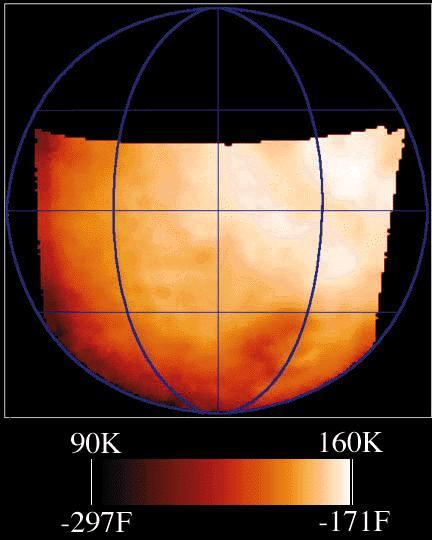

Temperature Map of Ganymede

This map shows the temperatures for most of the surface of Ganymede made from data taken by the Photopolarimeter/Radiometer (PPR) instrument on June 26, 1996 as Galileo approached the sunlit side of the moon. The color bar shows the range of temperatures of this data, with the dark red being the coldest and white being the warmest. This is similar to the temperature forecast maps that you see on the evening news or in some newspapers. The difference between this map and one of Earth is that PPR measures the temperature of the surface (the ground), instead of air temperature. Ganymede is much colder than Earth, with these daytime temperatures ranging across the surface from 90 to 160 Kelvin (or -297 to -171 degrees Fahrenheit). Jupiter and its moons receive less than 1/30th the amount of sunlight that the Earth does, and Ganymede has essentially no atmosphere to trap heat. Ganymede’s day is just over 7 Earth days long, the same time it takes to orbit Jupiter once.

To compare this temperature map to surface features of Ganymede, you can look at this Ganymede Image taken during the Ganymede 1 orbit. The PPR map covers almost the same area as the image but is rotated about 30 degrees to the west.

The image was taken with Galileo’s PPR (Photopolarimeter-Radiometer) instrument on the spacecraft’s seventh orbit around Jupiter, from a range of about 65,000 kilometers (40,389 miles). Surface temperatures derived from the strength of infrared radiation, as was done here, are called “brightness temperatures,” and may be slightly in error.

JPL manages the Galileo mission for NASA’s Office of Space Science, Washington, D.C.

Credit: NASA/JPL